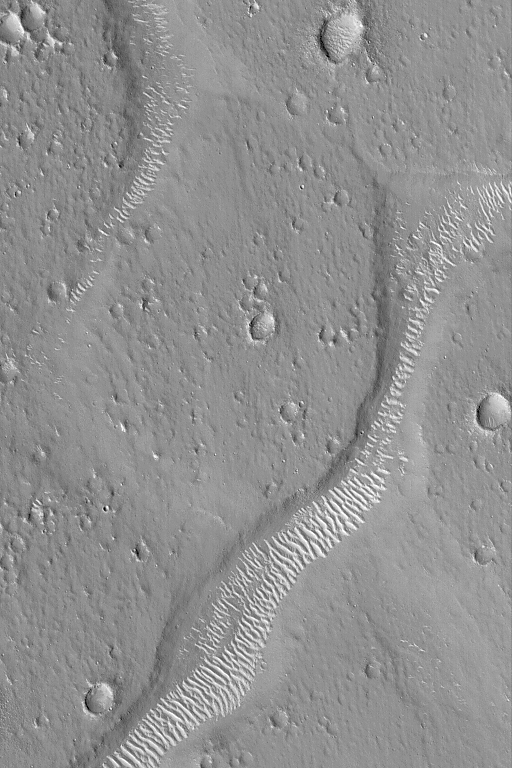

Large Bright Ripples

3 February 2004
Wind is the chief agent of change on Mars today. Wind blows dust and it can move coarser sediment such as sand and silt. This Mars Global Surveyor (MGS) Mars Orbiter Camera (MOC) image shows bright ripples or small dunes on the floors of troughs northeast of Isidis Planitia near 31.1°N, 244.6°W. The picture covers an area 3 km (1.9 mi) wide; sunlight illuminates the scene from the lower left.

Credit: NASA/JPL/Malin Space Science Systems